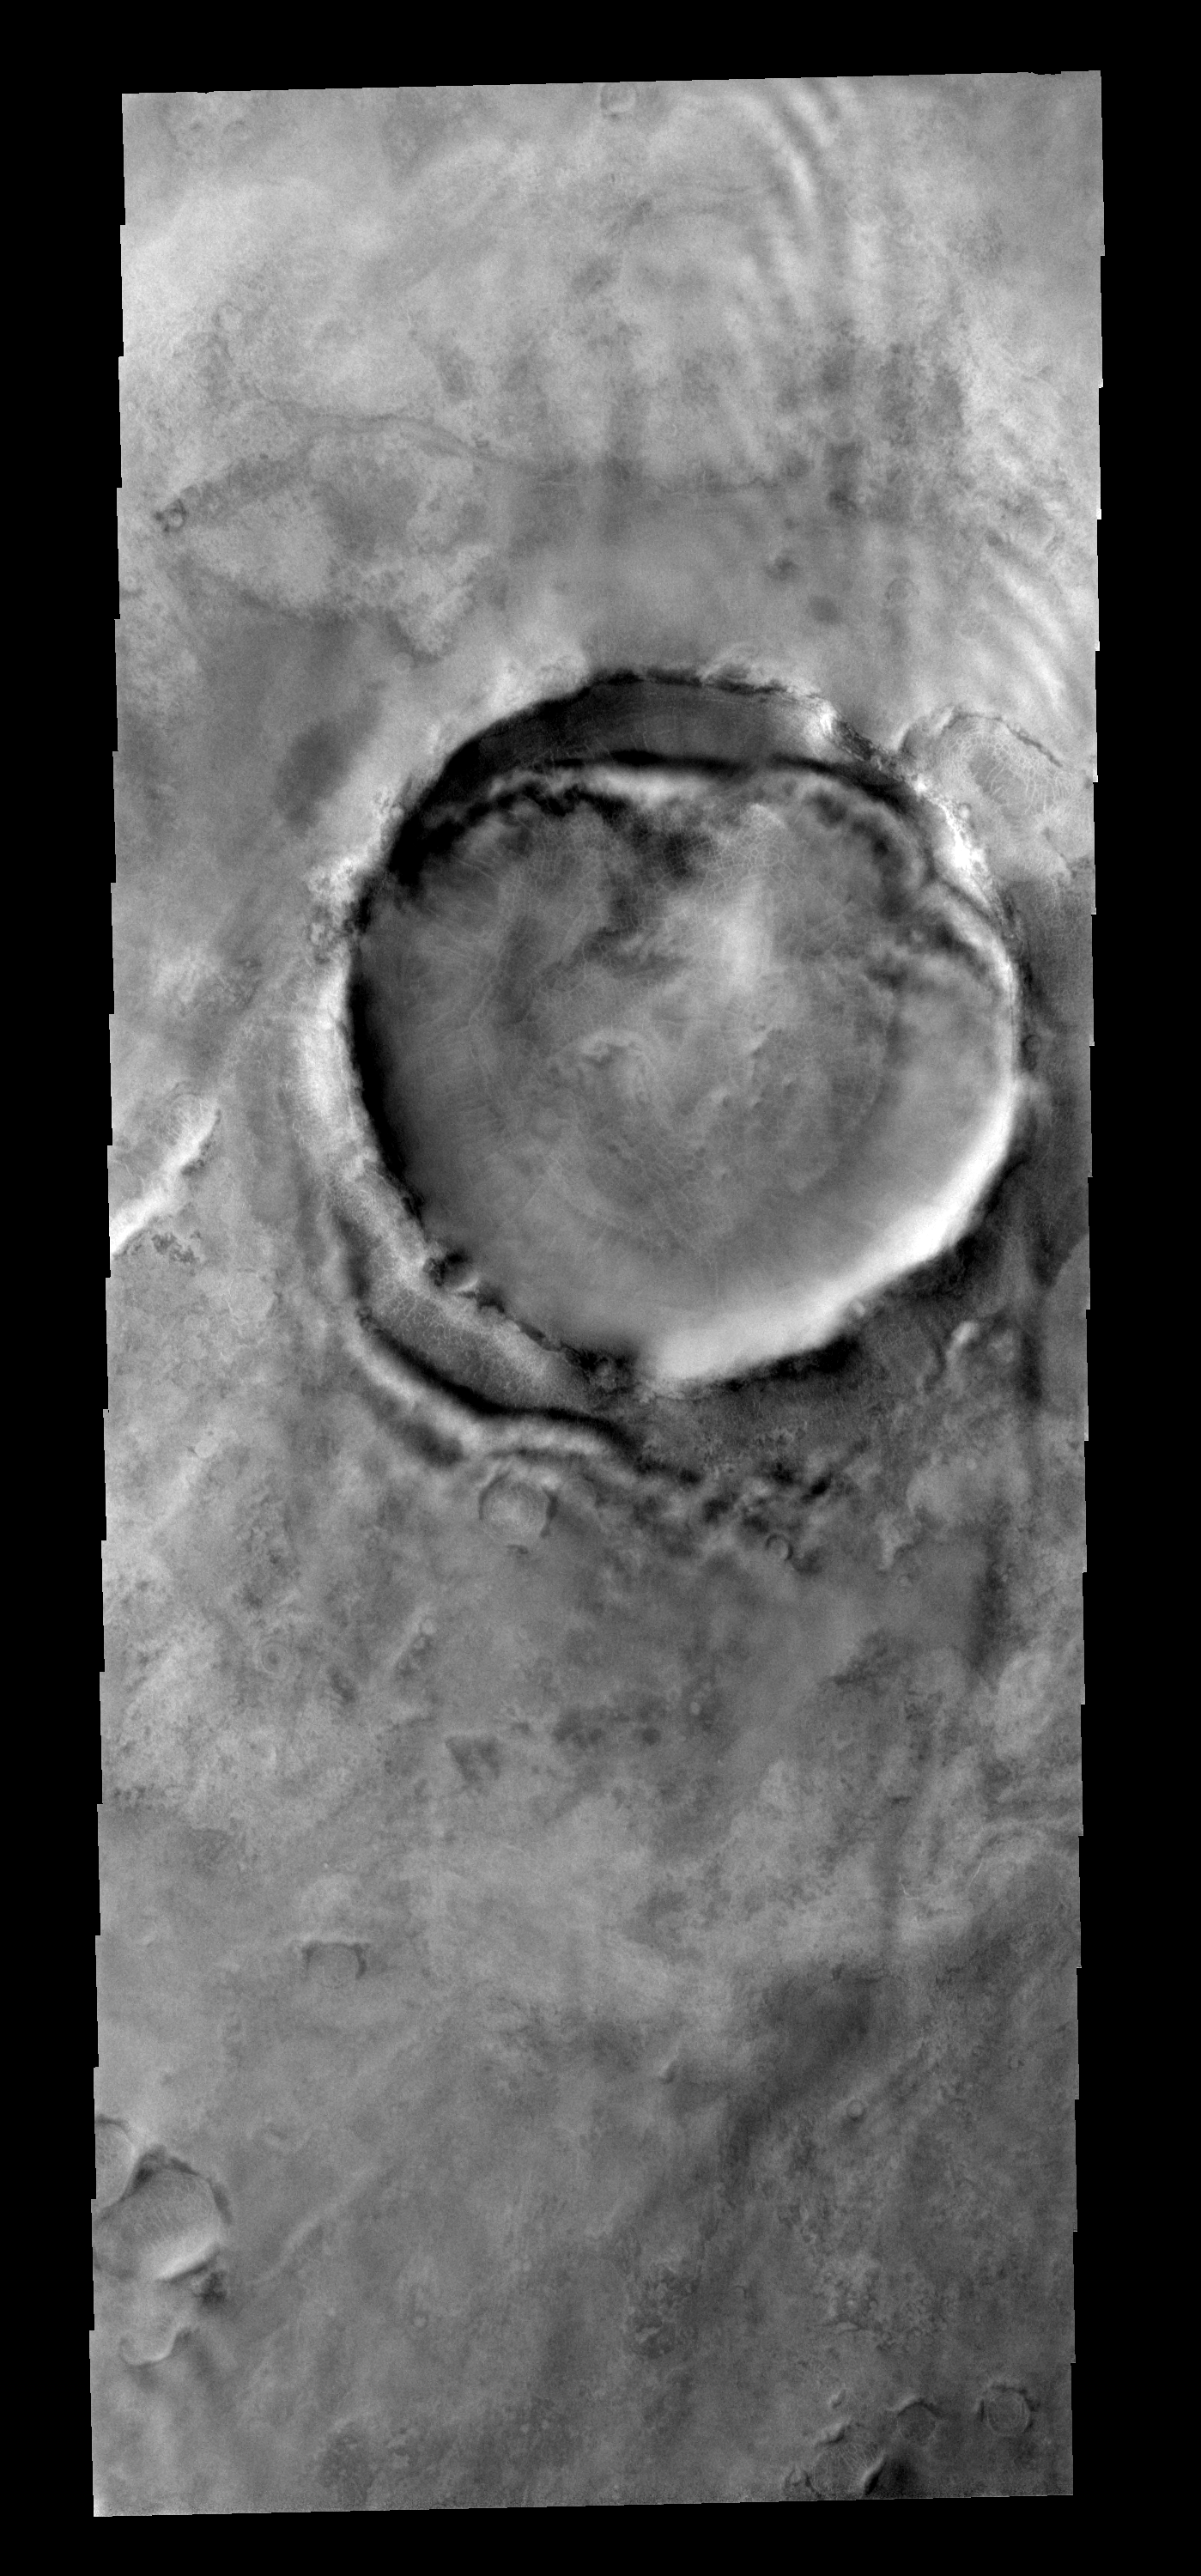

Clouds

Faint clouds can be seen to the northeast of this crater. The bright and dark bands against the NE crater rim (interior and exterior) are bright clouds and their shadows.

Image information: VIS instrument. Latitude 67.1N, Longitude 47.7.0E. 20 meter/pixel resolution.

Please see the THEMIS Data Citation Note for details on crediting THEMIS images.

Note: this THEMIS visual image has not been radiometrically nor geometrically calibrated for this preliminary release. An empirical correction has been performed to remove instrumental effects. A linear shift has been applied in the cross-track and down-track direction to approximate spacecraft and planetary motion. Fully calibrated and geometrically projected images will be released through the Planetary Data System in accordance with Project policies at a later time.

NASA’s Jet Propulsion Laboratory manages the 2001 Mars Odyssey mission for NASA’s Office of Space Science, Washington, D.C. The Thermal Emission Imaging System (THEMIS) was developed by Arizona State University, Tempe, in collaboration with Raytheon Santa Barbara Remote Sensing. The THEMIS investigation is led by Dr. Philip Christensen at Arizona State University. Lockheed Martin Astronautics, Denver, is the prime contractor for the Odyssey project, and developed and built the orbiter. Mission operations are conducted jointly from Lockheed Martin and from JPL, a division of the California Institute of Technology in Pasadena.

Credit: NASA/JPL/ASU